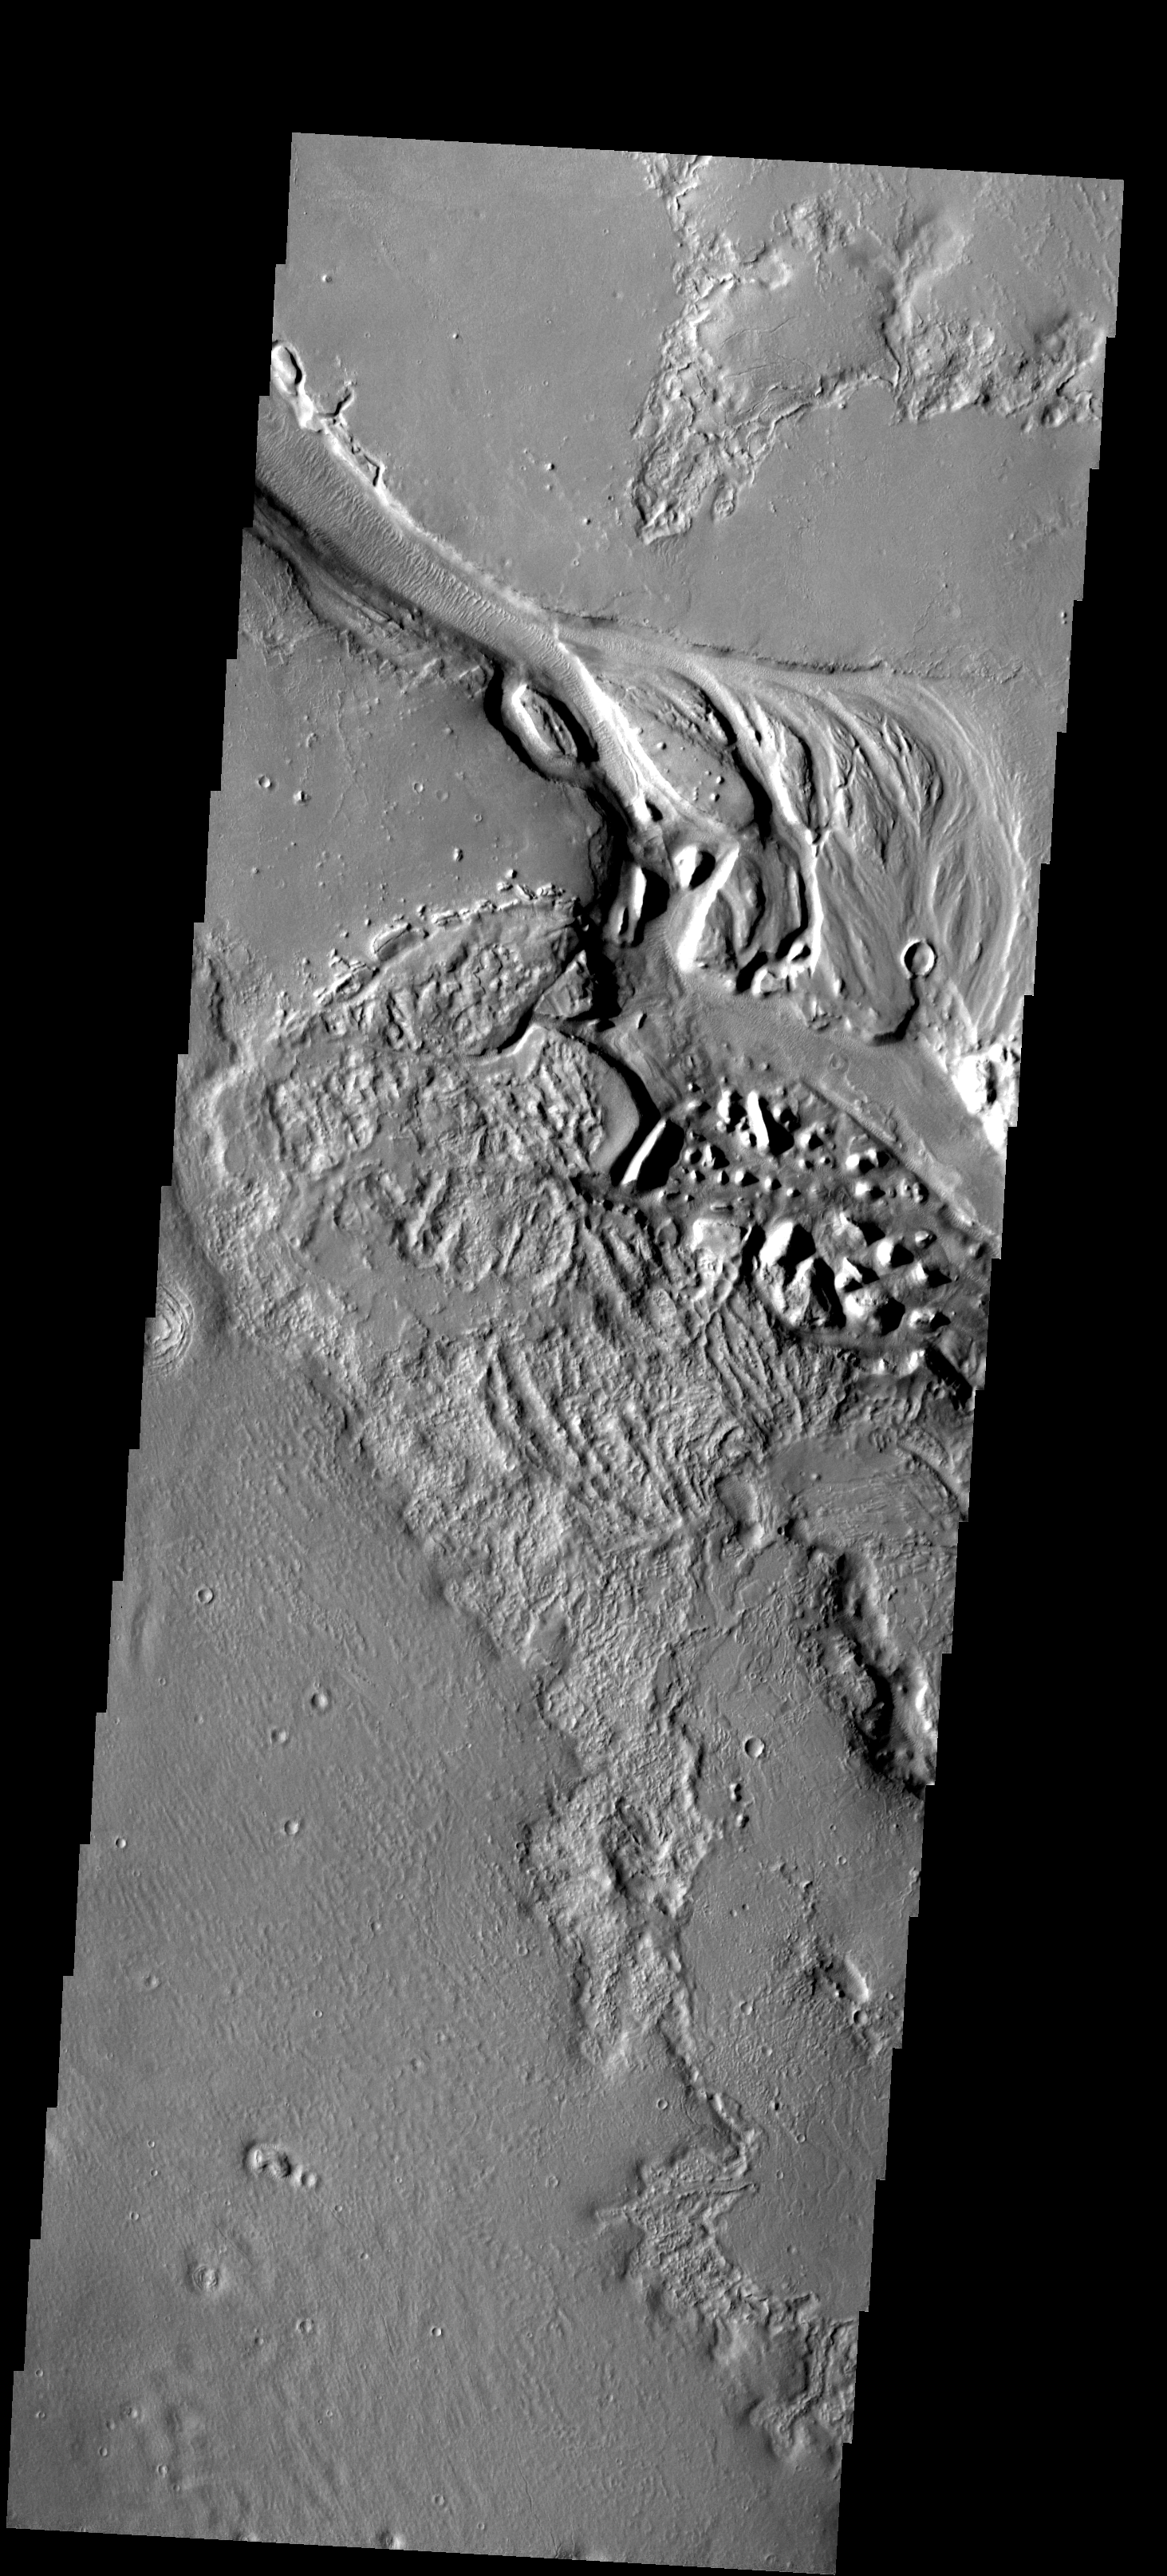

Hrad Vallis

Streamlined features are visible in this image of Hrad Vallis.

Image information: VIS instrument. Latitude 34.1N, Longitude 141.5E. 19 meter/pixel resolution.

Please see the THEMIS Data Citation Note for details on crediting THEMIS images.

Note: this THEMIS visual image has not been radiometrically nor geometrically calibrated for this preliminary release. An empirical correction has been performed to remove instrumental effects. A linear shift has been applied in the cross-track and down-track direction to approximate spacecraft and planetary motion. Fully calibrated and geometrically projected images will be released through the Planetary Data System in accordance with Project policies at a later time.

NASA’s Jet Propulsion Laboratory manages the 2001 Mars Odyssey mission for NASA’s Office of Space Science, Washington, D.C. The Thermal Emission Imaging System (THEMIS) was developed by Arizona State University, Tempe, in collaboration with Raytheon Santa Barbara Remote Sensing. The THEMIS investigation is led by Dr. Philip Christensen at Arizona State University. Lockheed Martin Astronautics, Denver, is the prime contractor for the Odyssey project, and developed and built the orbiter. Mission operations are conducted jointly from Lockheed Martin and from JPL, a division of the California Institute of Technology in Pasadena.

Credit: NASA/JPL/ASU